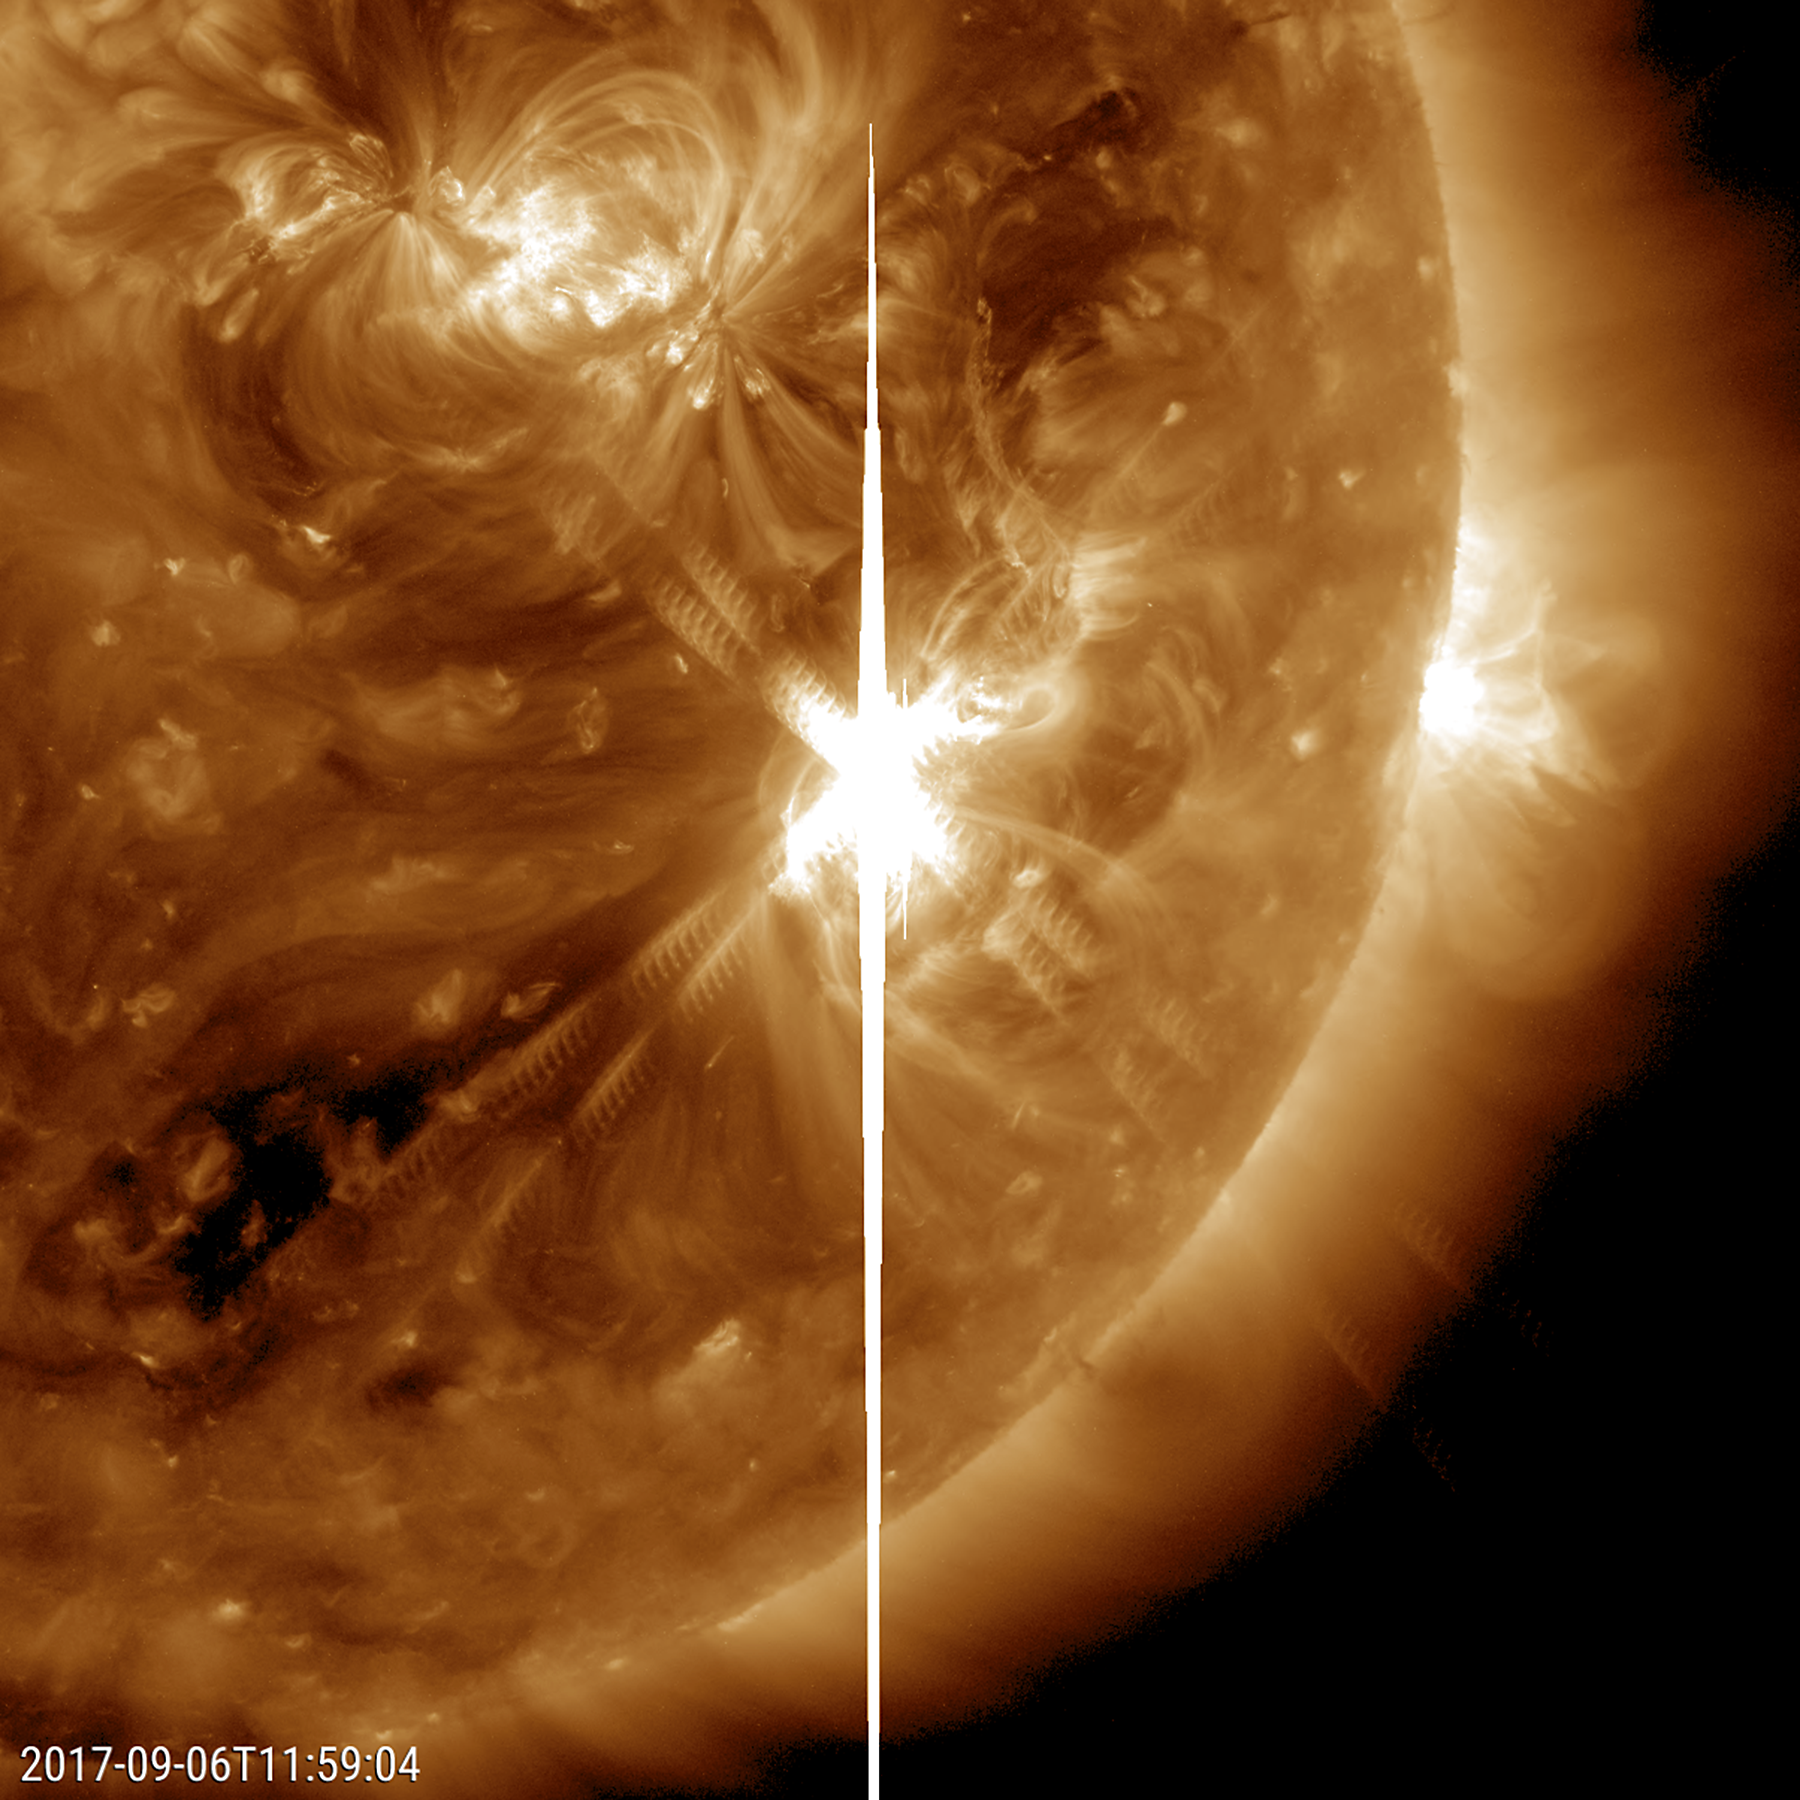

Major Solar Flare

A large sunspot was the source of a powerful solar flare (an X 9.3) and a coronal mass ejection (Sept. 6, 2017). The flare was the largest solar flare of the last decade. For one thing, it created a strong shortwave radio blackout over Europe, Africa and the Atlantic Ocean. Sunspot 2673 has been also the source of several other smaller to medium-sized solar flares over the past few days. Data from the SOHO spacecraft shows the large cloud of particles blasting into space just after the flare. Note: the bright vertical line and the other rays with barred lines are aberrations in our instruments caused by the bright flash of the flare.

Movies
PIA21949_X93_flare_191_big.mp4
PIA21949_X93_flare_191_sm.mp4

SDO is managed by NASA’s Goddard Space Flight Center, Greenbelt, Maryland, for NASA’s Science Mission Directorate, Washington. Its Atmosphere Imaging Assembly was built by the Lockheed Martin Solar Astrophysics Laboratory (LMSAL), Palo Alto, California.

Credit: NASA/GSFC/Solar Dynamics Observatory